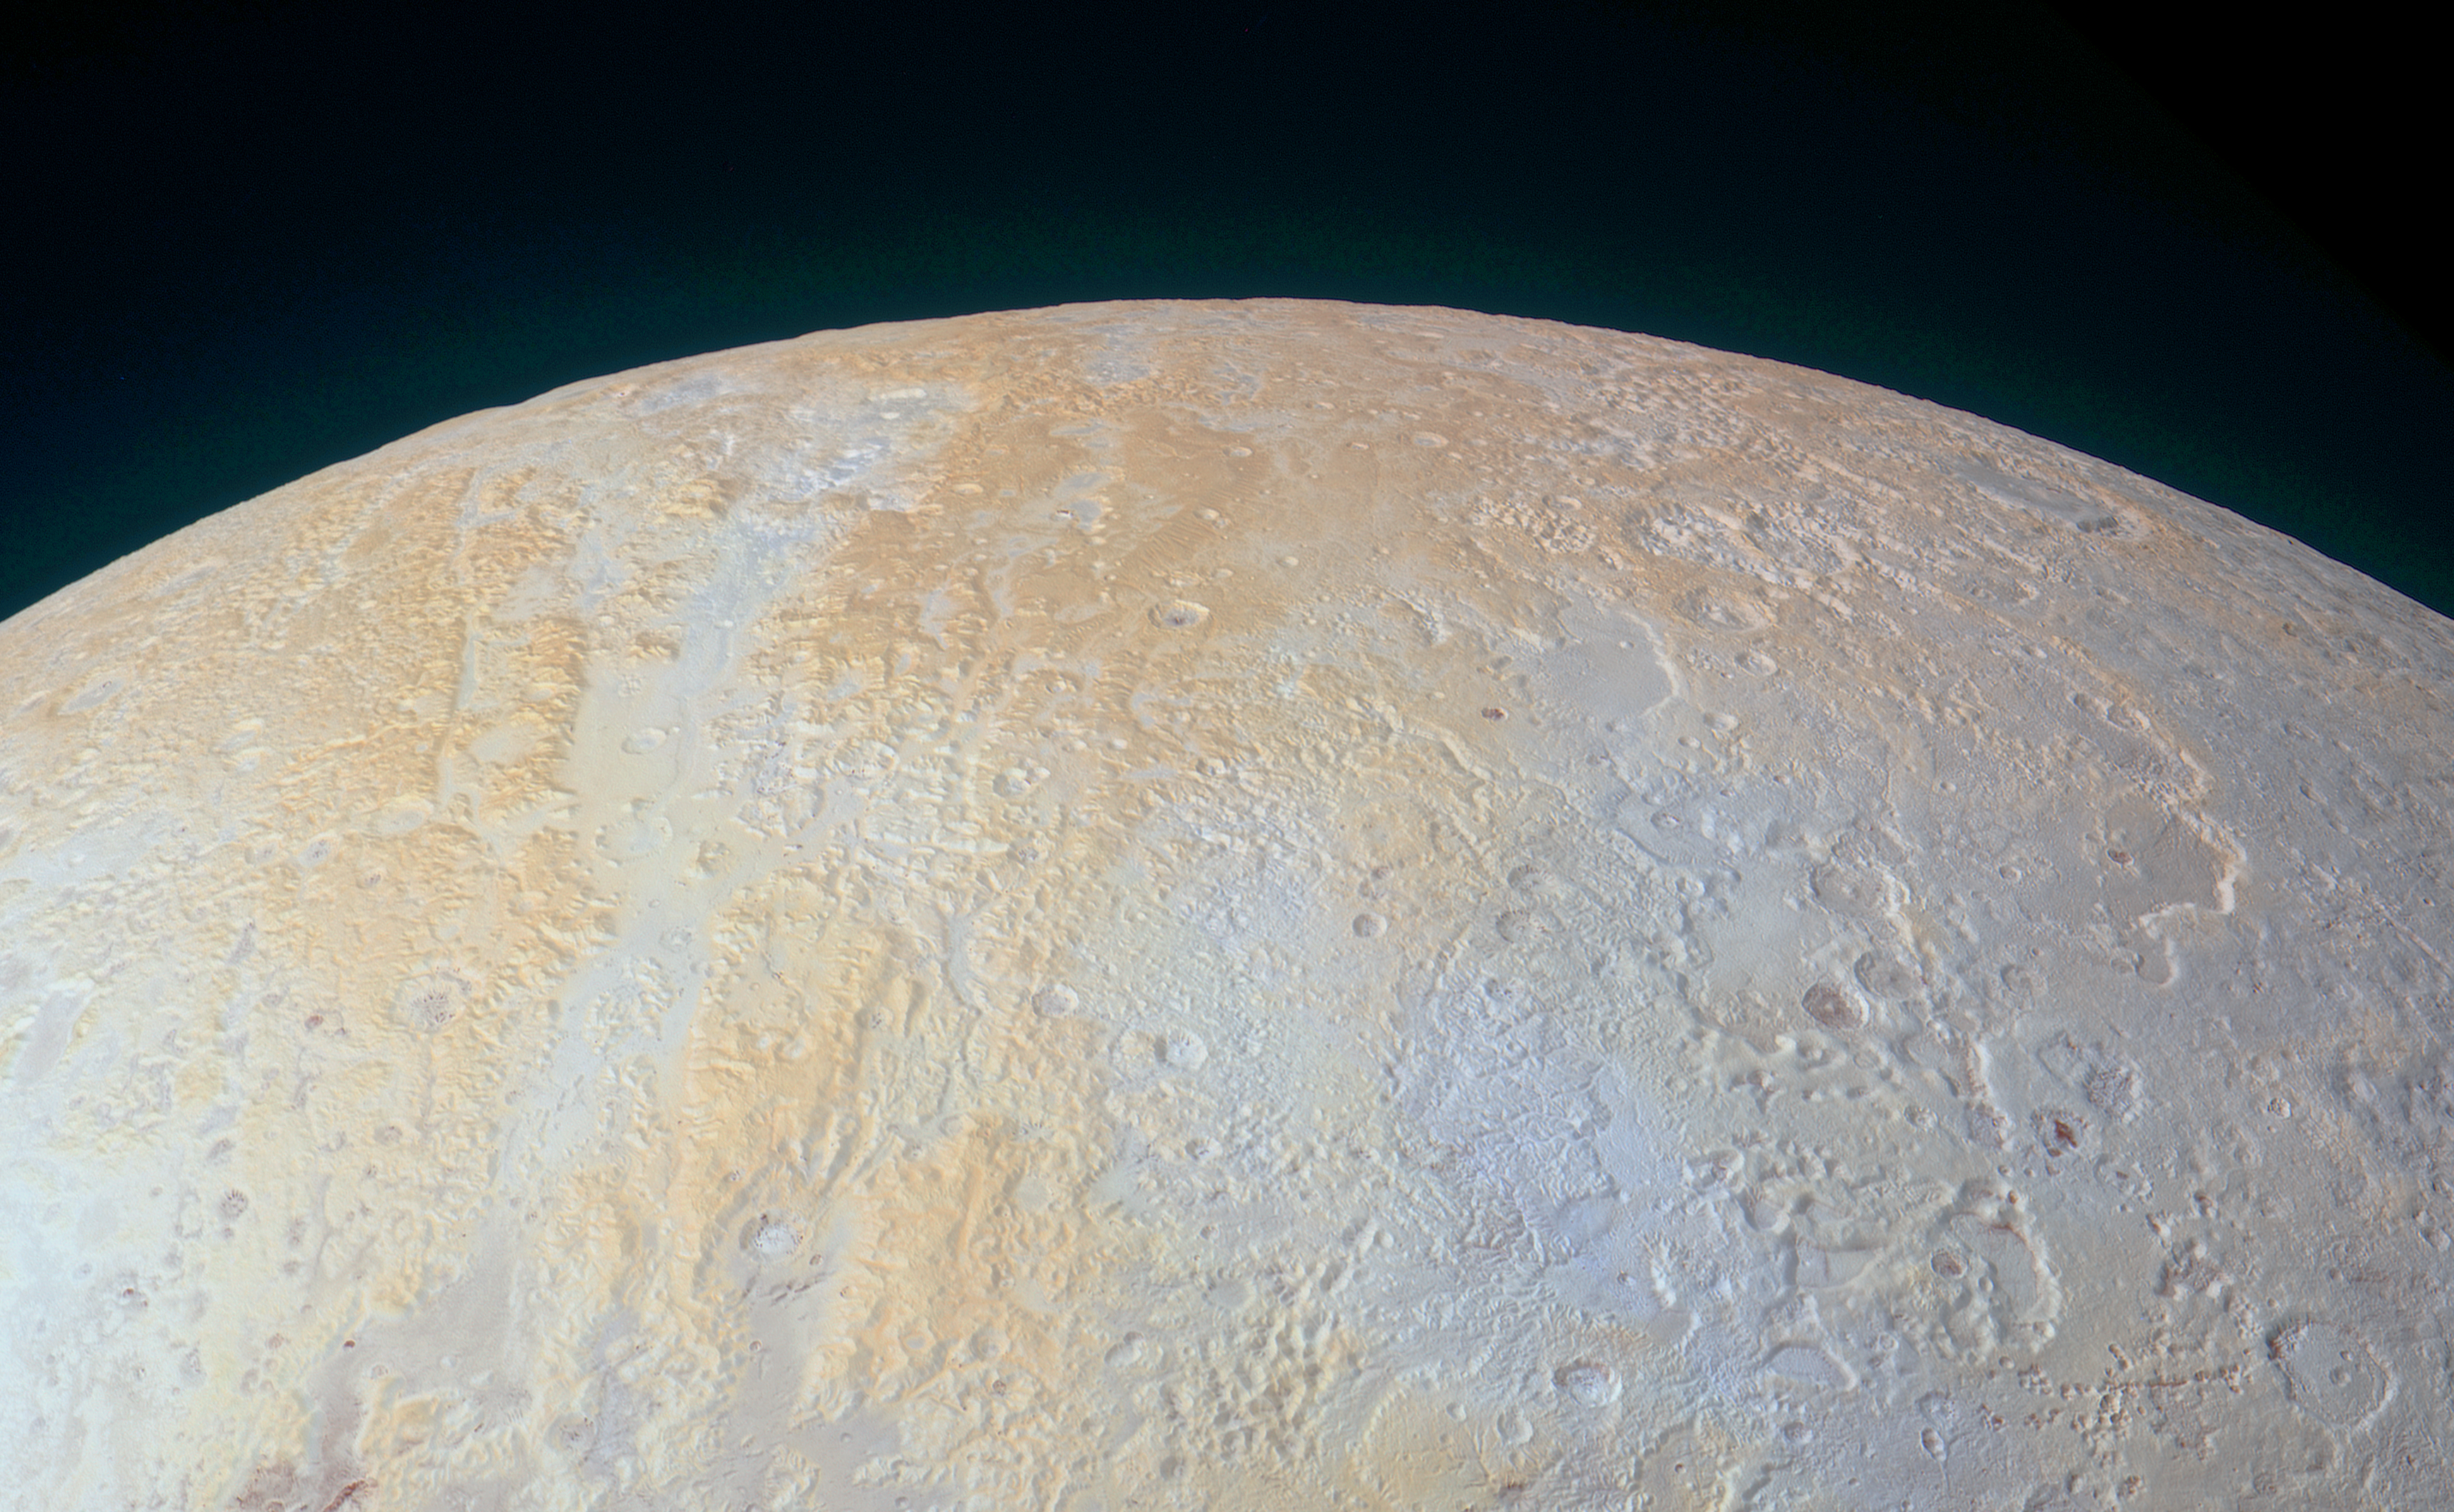

The Frozen Canyons of Pluto’s North Pole

Annotated Version

This ethereal scene captured by NASA’s New Horizons spacecraft tells yet another story of Pluto’s diversity of geological and compositional features — this time in an enhanced color image of the north polar area.

Long canyons run vertically across the polar area — part of the informally named Lowell Regio, named for Percival Lowell, who founded Lowell Observatory and initiated the search that led to Pluto’s discovery. The widest of the canyons is about 45 miles (75 kilometers) wide and runs close to the north pole. Roughly parallel subsidiary canyons to the east and west are approximately 6 miles (10 kilometers) wide. The degraded walls of these canyons appear to be much older than the more sharply defined canyon systems elsewhere on Pluto, perhaps because the polar canyons are older and made of weaker material. These canyons also appear to represent evidence for an ancient period of tectonics.

A shallow, winding valley runs the entire length of the canyon floor. To the east of these canyons, another valley winds toward the bottom-right corner of the image. The nearby terrain, at bottom right, appears to have been blanketed by material that obscures small-scale topographic features, creating a ‘softened’ appearance for the landscape.

Large, irregularly-shaped pits reach 45 miles (70 kilometers) across and 2.5 miles (4 kilometers) deep, scarring the region. These pits may indicate locations where subsurface ice has melted or sublimated from below, causing the ground to collapse.

The color and composition of this region (shown in enhanced color) also are unusual. High elevations show up in a distinctive yellow, not seen elsewhere on Pluto. The yellowish terrain fades to a uniform bluish gray at lower elevations and latitudes. New Horizons’ infrared measurements show methane ice is abundant across Lowell Regio, and there is relatively little nitrogen ice. One possibility is that the yellow terrains may correspond to older methane deposits that have been more processed by solar radiation than the bluer terrain.

This image was obtained by New Horizons’ Ralph/Multispectral Visible Imaging Camera (MVIC). The image resolution is approximately 2,230 feet (680 meters) per pixel. The lower edge of the image measures about 750 miles (1,200 kilometers) long. It was obtained at a range of approximately 21,100 miles (33,900 kilometers) from Pluto, about 45 minutes before New Horizons’ closest approach on July 14, 2015.

The Johns Hopkins University Applied Physics Laboratory in Laurel, Maryland, designed, built, and operates the New Horizons spacecraft, and manages the mission for NASA’s Science Mission Directorate. The Southwest Research Institute, based in San Antonio, leads the science team, payload operations and encounter science planning. New Horizons is part of the New Frontiers Program managed by NASA’s Marshall Space Flight Center in Huntsville, Alabama.

Credit: NASA/Johns Hopkins University Applied Physics Laboratory/Southwest Research Institute